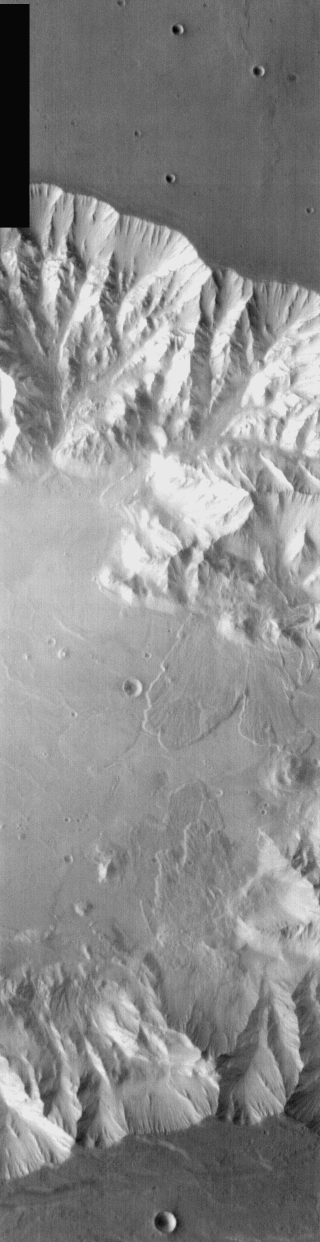

Coprates Chasma Landslides in IR

Today’s daytime IR image is of a portion of Coprates Chasma, part of Valles Marineris. As with yesterday’s image, this image shows multiple large landslides.

Image information: IR instrument. Latitude -8.2, Longitude 300.2 East (59.8 West). 100 meter/pixel resolution.

Note: this THEMIS visual image has not been radiometrically nor geometrically calibrated for this preliminary release. An empirical correction has been performed to remove instrumental effects. A linear shift has been applied in the cross-track and down-track direction to approximate spacecraft and planetary motion. Fully calibrated and geometrically projected images will be released through the Planetary Data System in accordance with Project policies at a later time.

NASA’s Jet Propulsion Laboratory manages the 2001 Mars Odyssey mission for NASA’s Office of Space Science, Washington, D.C. The Thermal Emission Imaging System (THEMIS) was developed by Arizona State University, Tempe, in collaboration with Raytheon Santa Barbara Remote Sensing. The THEMIS investigation is led by Dr. Philip Christensen at Arizona State University. Lockheed Martin Astronautics, Denver, is the prime contractor for the Odyssey project, and developed and built the orbiter. Mission operations are conducted jointly from Lockheed Martin and from JPL, a division of the California Institute of Technology in Pasadena.

Credit: NASA/JPL/Arizona State University